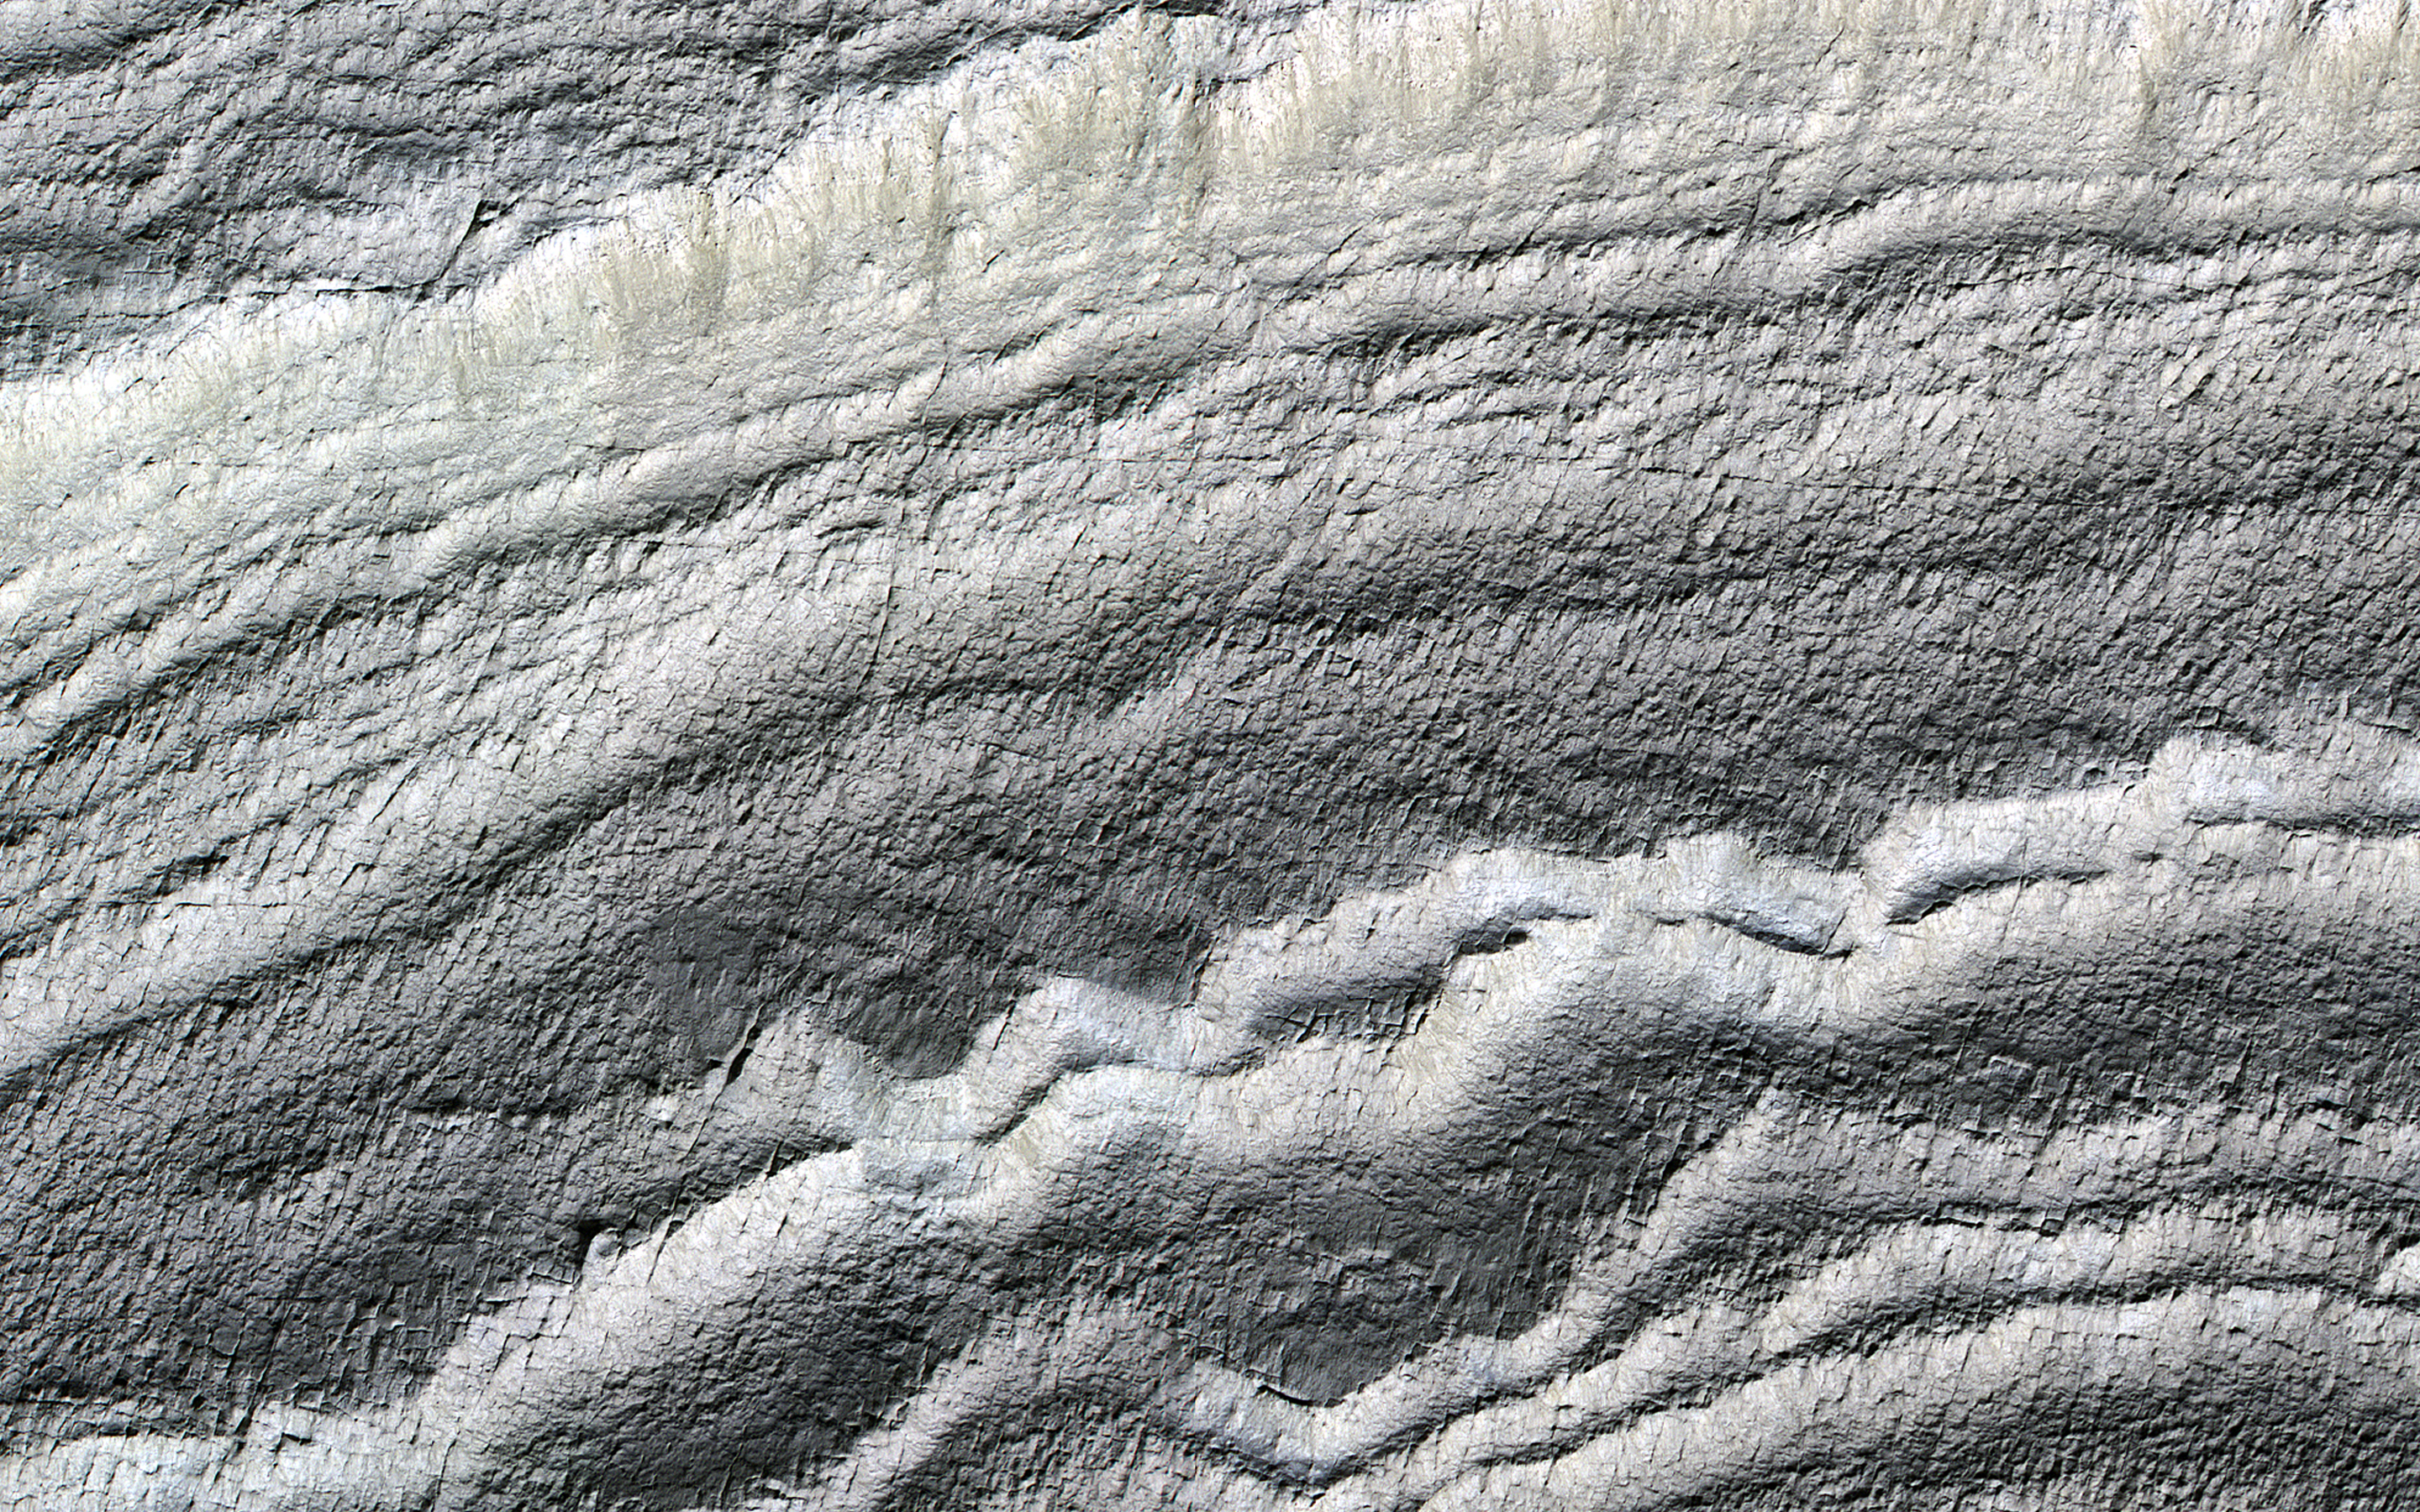

Everything is (Well) Illuminated

The south polar layered deposits are icy layers that have been deposited over millions of years, preserving a climate history of Mars. In this image the layers are well illuminated to accentuate the topography.

A prior image of this location was acquired with the layered slope facing away from the sun, placing the layers in shadow. (The top of the cutout image is at a higher elevation.)

The map is projected here at a scale of 50 centimeters (19.7 inches) per pixel. (The original image scale is 49.9 centimeters [19.6 inches] per pixel [with 2 x 2 binning]; objects on the order of 150 centimeters [59.1 inches] across are resolved.) North is up.

The University of Arizona, in Tucson, operates HiRISE, which was built by Ball Aerospace & Technologies Corp., in Boulder, Colorado. NASA’s Jet Propulsion Laboratory, a division of Caltech in Pasadena, California, manages the Mars Reconnaissance Orbiter Project for NASA’s Science Mission Directorate, Washington.

Credit: NASA/JPL-Caltech/University of Arizona